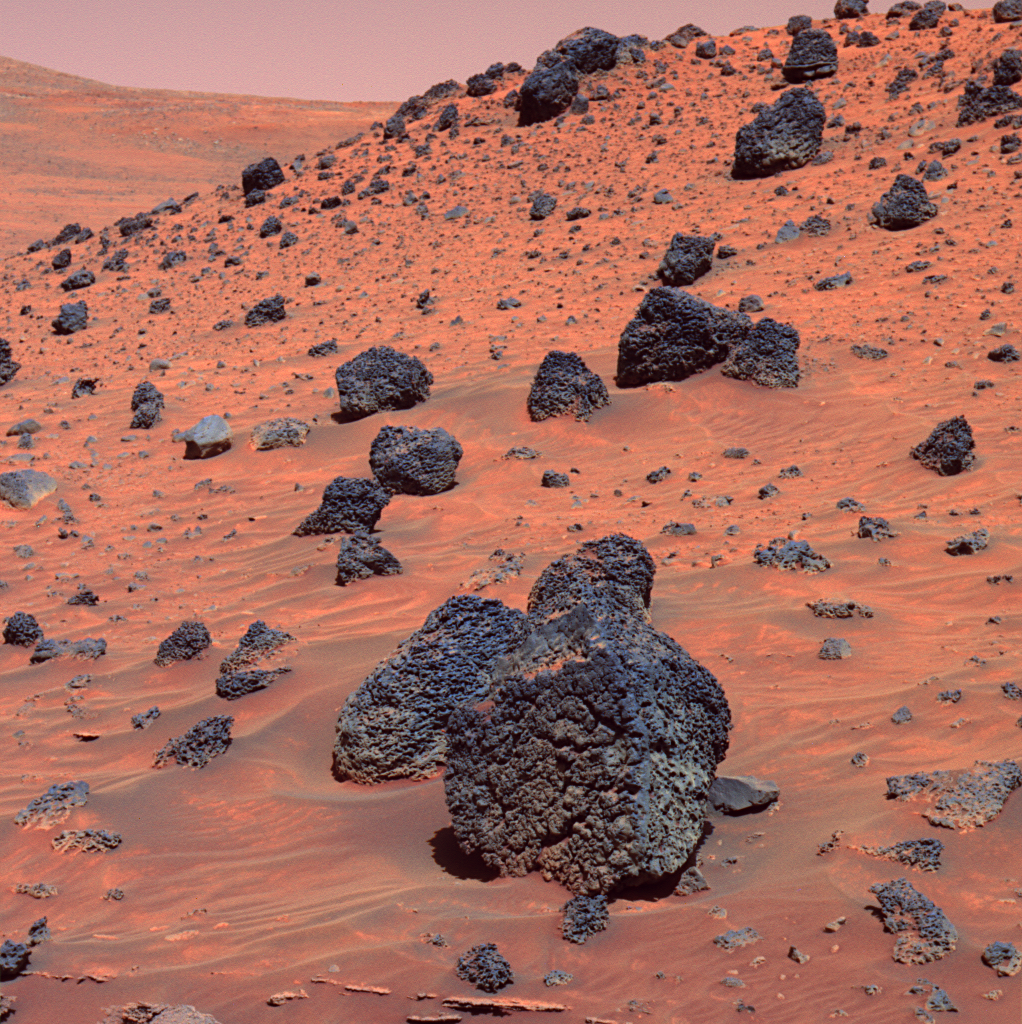

Spirit Beholds Bumpy Boulder (False Color)

As NASA’s Mars Exploration Rover Spirit began collecting images for a 360-degree panorama of new terrain, the rover captured this view of a dark boulder with an interesting surface texture. The boulder sits about 40 centimeters (16 inches) tall on Martian sand about 5 meters (16 feet) away from Spirit. It is one of many dark, volcanic rock fragments — many pocked with rounded holes called vesicles — littering the slope of “Low Ridge.” The rock surface facing the rover is similar in appearance to the surface texture on the outside of lava flows on Earth.

Spirit took this false-color image with the panoramic camera on the rover’s 810th sol, or Martian day, of exploring Mars (April 13, 2006). This image is a false-color rendering using camera’s 753-nanometer, 535-nanometer, and 432-nanometer filters.

Credit: NASA/JPL-Caltech/Cornell/NMMNH